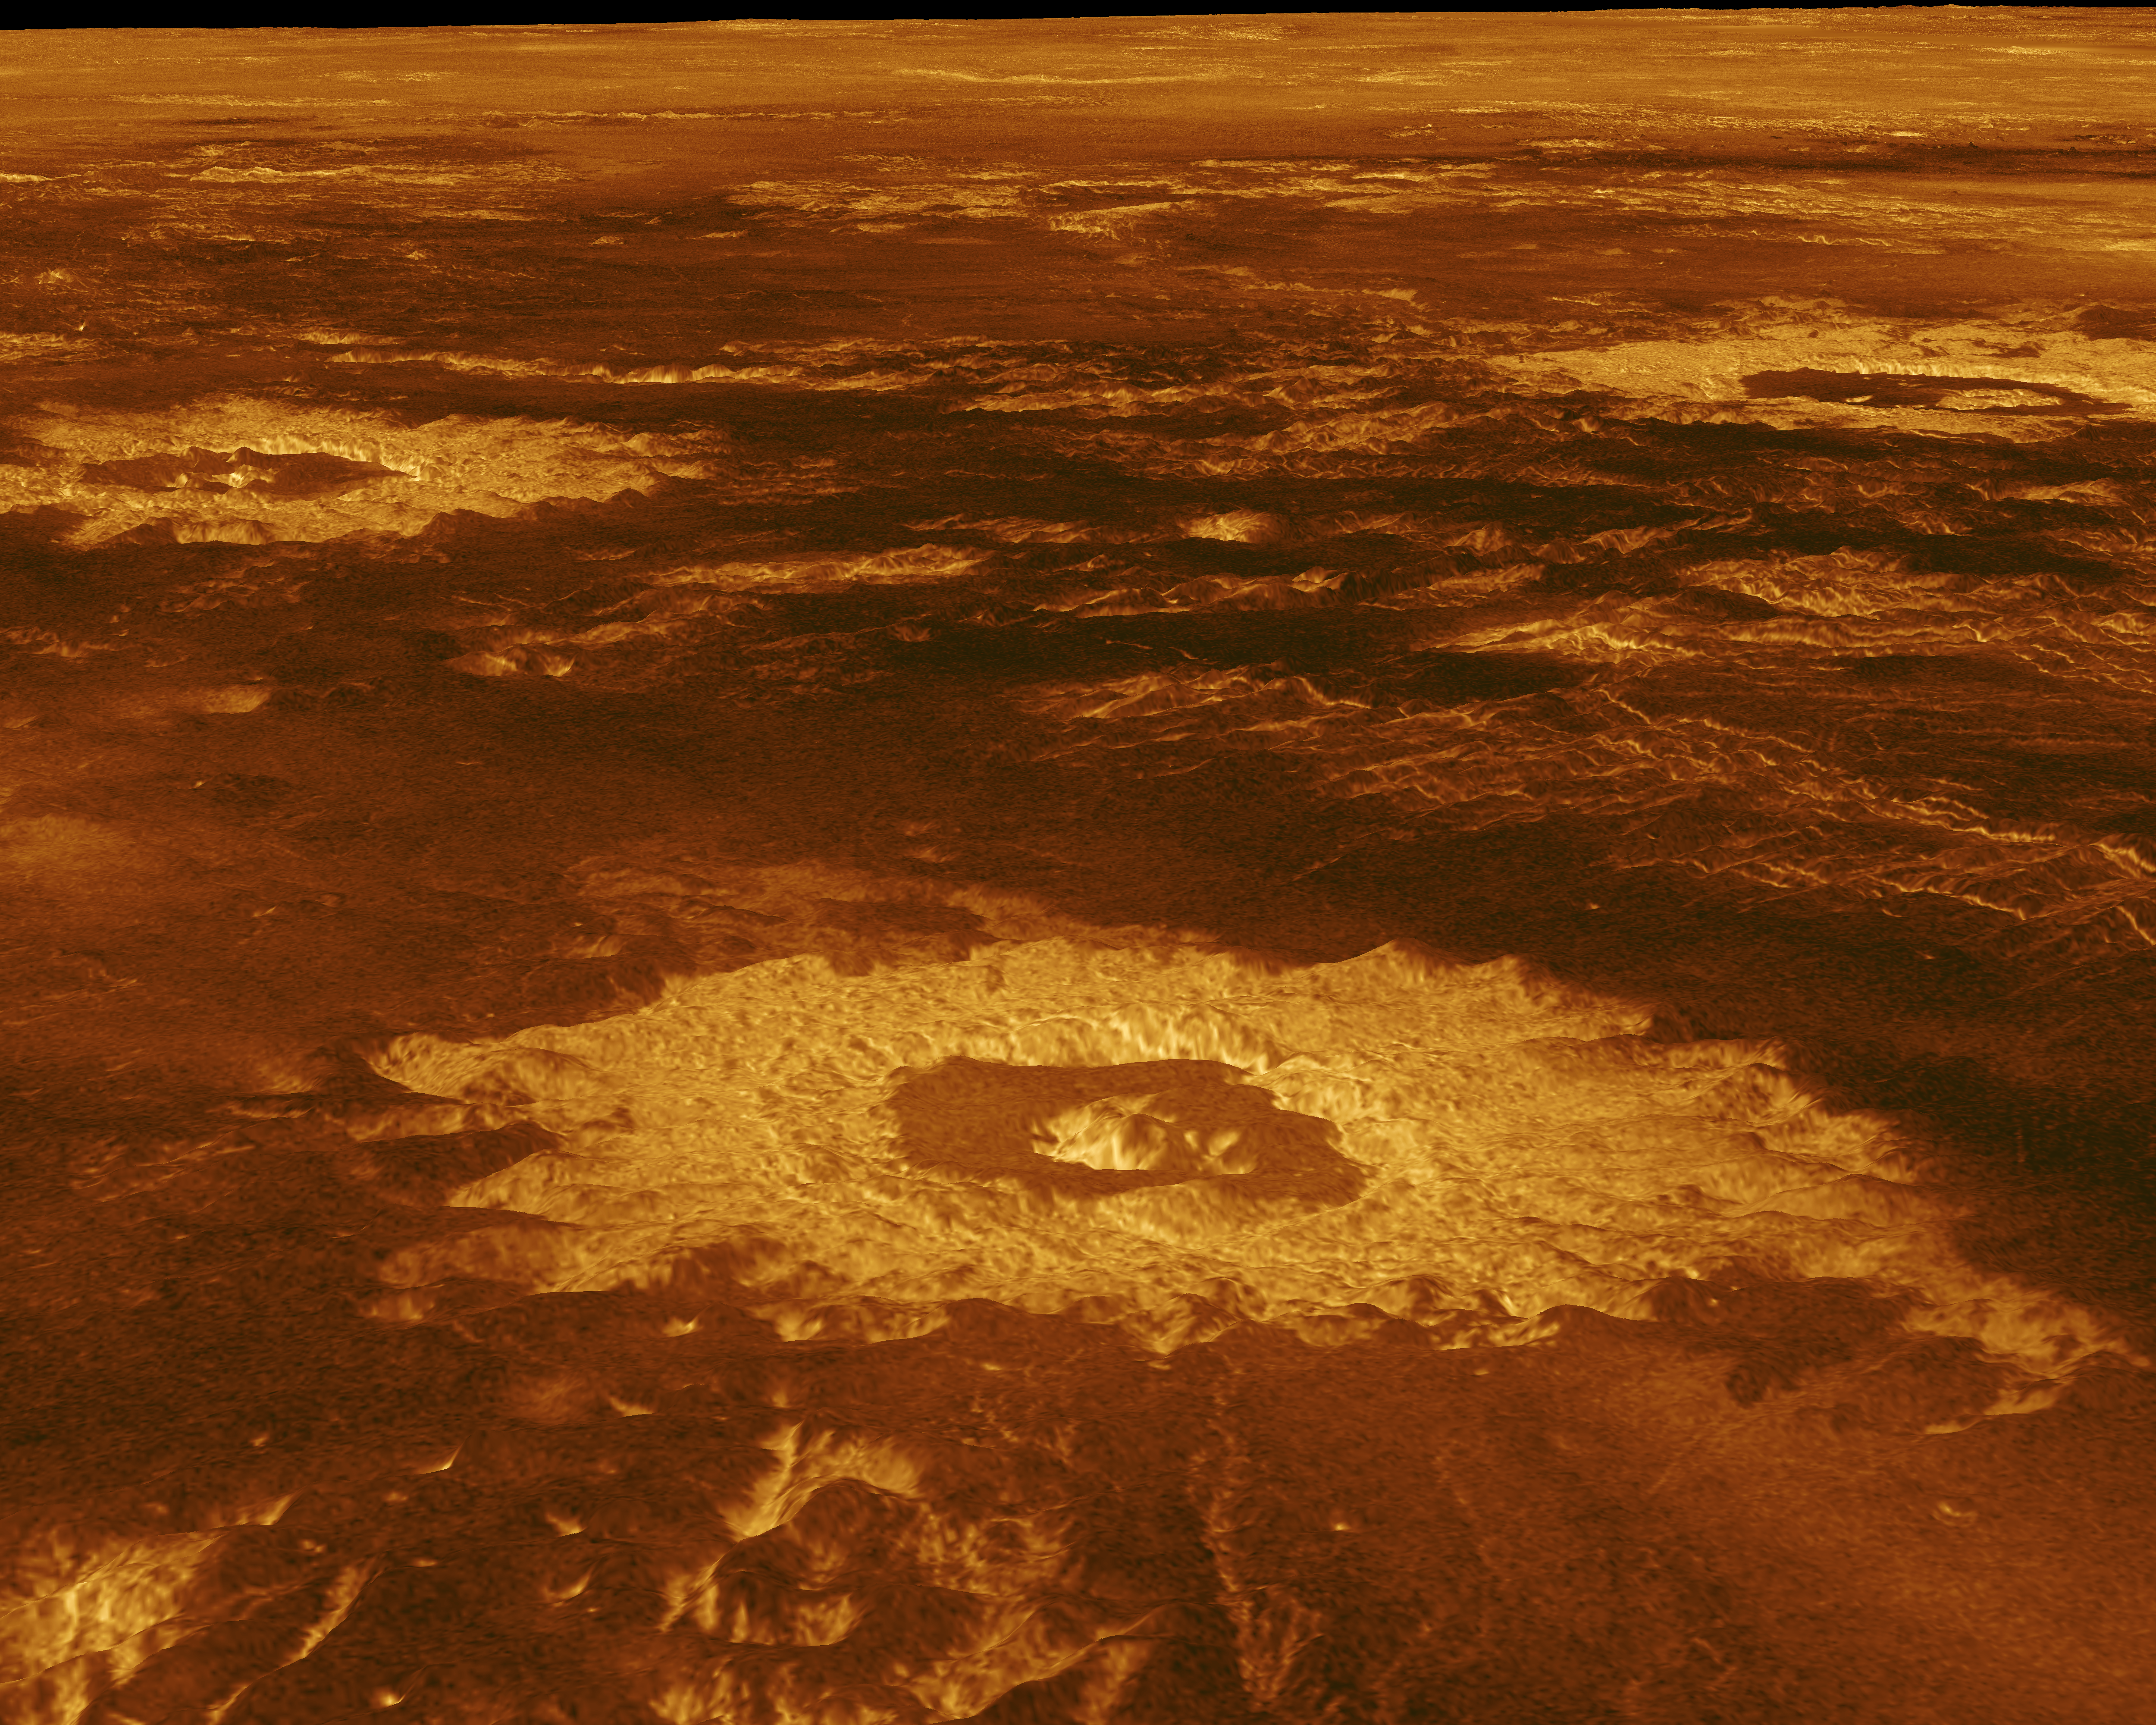

Venus – 3-D Perspective View of Lavinia Planitia

Three impact craters are displayed in this three-dimensional perspective view of the surface of Venus. The center of the image is located at approximately 27 degrees south latitude, 339 degrees east longitude in the northwestern portion of Lavinia Planitia. The viewpoint is located southwest of Howe Crater, which appears centered in the lower portion of the image. Howe is a crater with a diameter of 37.3 kilometers (23.1 miles) located at 28.6 degrees south latitude, 337.1 degrees east longitude. Danilova, a crater with a diameter of 47.6 kilometers (29.5 miles), located at 26.35 degrees south latitude, 337.25 degrees east longitude, appears above and to the left of Howe in the image. Aglaonice, a crater with a diameter of 62.7 kilometers (38.9 miles), located at 26.5 degrees south latitude, 340 degrees east longitude, is shown to the right of Danilova. Magellan synthetic aperture radar data is combined with radar altimetry to develop a three-dimensional map of the surface. Rays cast in a computer intersect the surface to create a three-dimensional perspective view. Simulated color and a digital elevation map developed by the U.S. Geological Survey are used to enhance small-scale structure. The simulated hues are based on color images recorded by the Soviet Venera 13 and 14 spacecraft. The image was produced at the JPL Multimission Image Processing Laboratory and is a single frame from a video released at the May 29, 1991, JPL news conference.

Credit: NASA/JPL